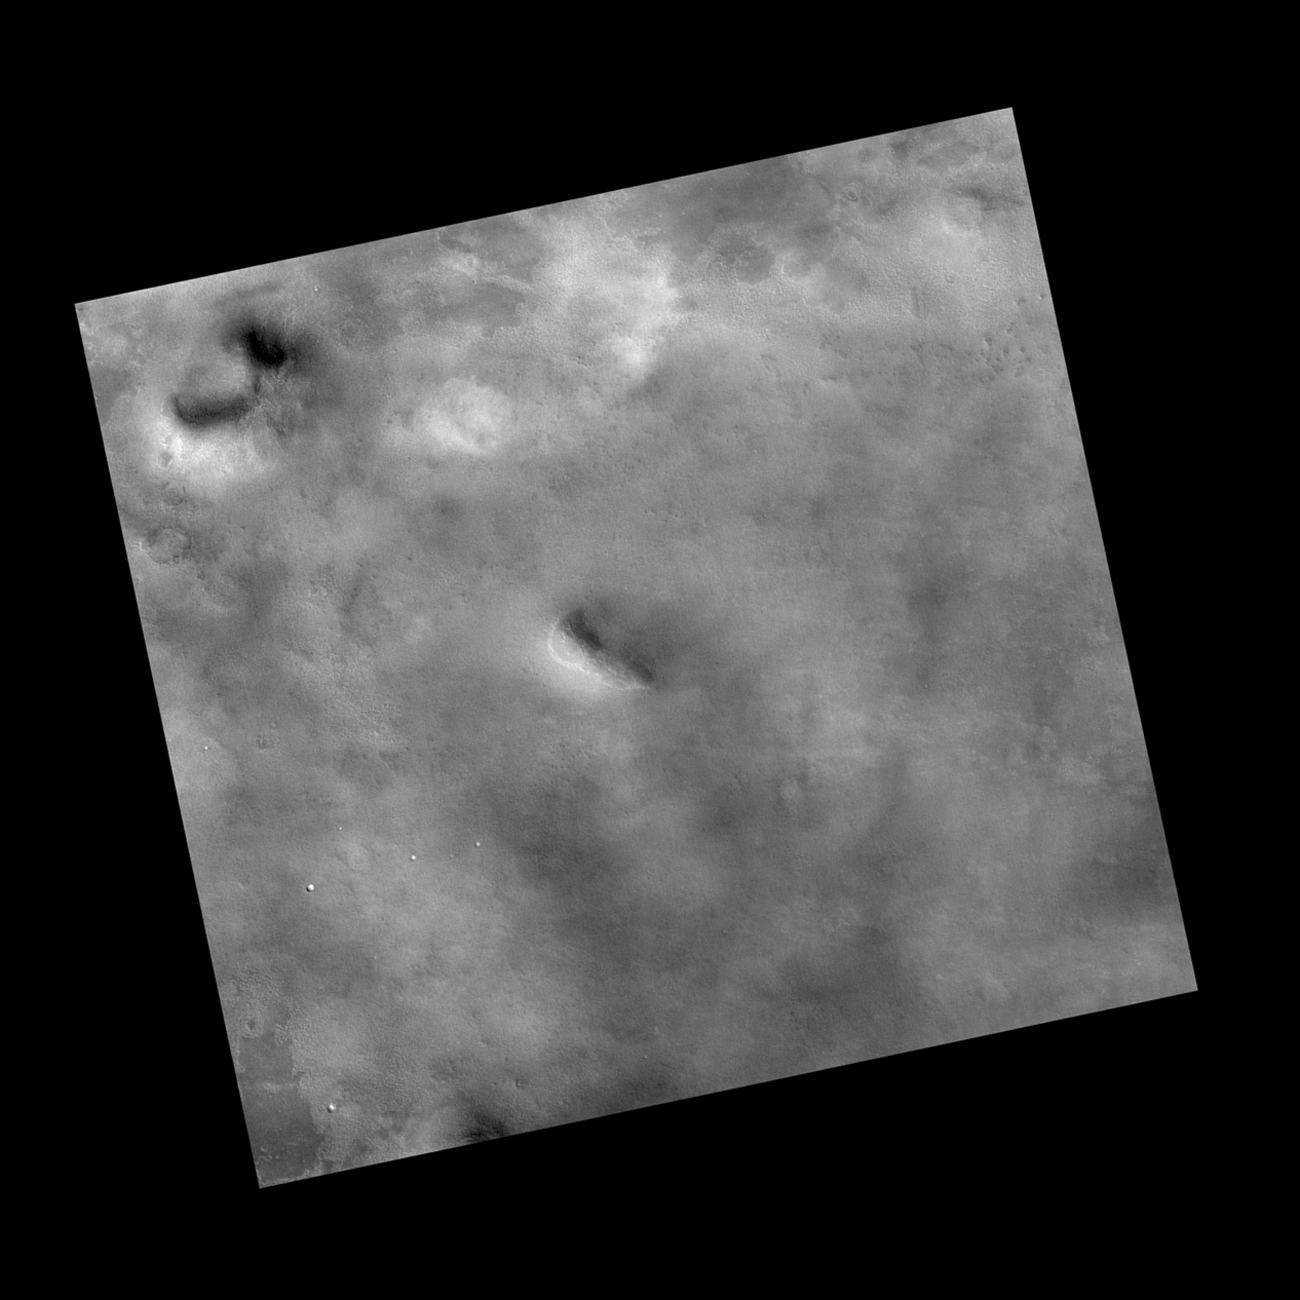

Context Image of Planned Landing Site

This view covers an area about 27 kilometers (17 miles) wide within the planned landing area for NASA’s Phoenix Mars Lander. It was taken by the Context Camera on NASA’s Mars Reconnaissance Orbiter and catalogued as image P02_001893_2485_XI_68N126W_061221 from that instrument.

Note the crater near the top (north) of the image. The red box indicates the position of a higher-resolution image PIA09948 of ground texture in this area.

NASA’s Jet Propulsion Laboratory, a division of the California Institute of Technology in Pasadena, manages the Mars Reconnaissance Orbiter for NASA’s Science Mission Directorate, Washington. Lockheed Martin Space Systems, Denver, is the prime contractor for the project and built the spacecraft. The spacecraft’s Context Camera is operated by and was provided by Malin Space Science Systems, San Diego, Calif.

Photojournal Note: As planned, the Phoenix lander, which landed May 25, 2008 23:53 UTC, ended communications in November 2008, about six months after landing, when its solar panels ceased operating in the dark Martian winter.

Credit: NASA/JPL-Caltech/MSSS